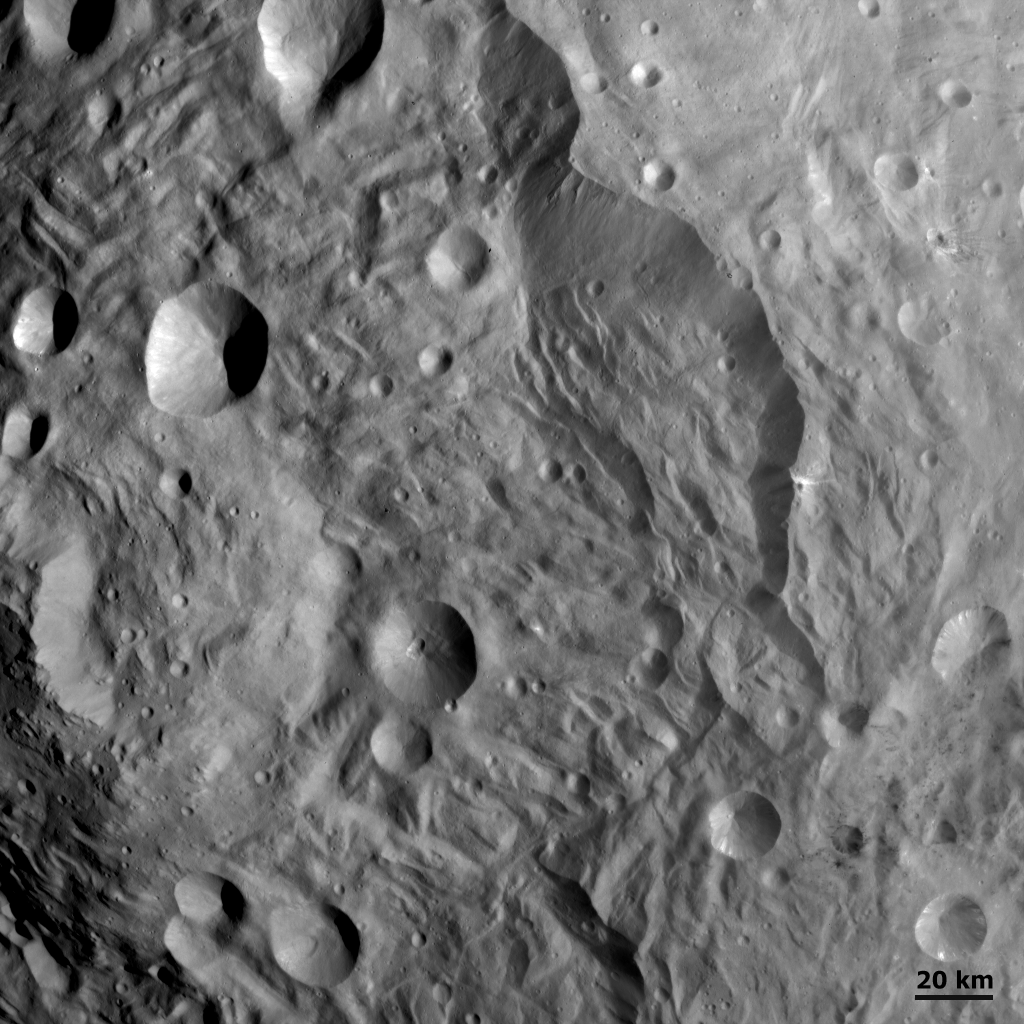

Scarps, Hummocky Terrain and Impacts at Vesta’s South Pole

This detail of a Dawn FC (framing camera) image shows scarps, hummocky (e.g. wavy/undulating) terrain and impacts in Vesta’s south polar region. The large scarps are most visible in the top right and bottom left parts of the image and partially surround this southern region. Slumping features and landslides can be clearly seen near the base of the largest scarp in the top right of the image. The hummocky terrain near the scarps is probably due to landsliding, but it is unlikely that this mechanism formed all of the hummocky terrain. Impacts have resulted in both the scarps and hummocky terrain being covered in many craters ranging from small to large in diameter. Counting the distribution of these craters can help to date the various parts of Vesta’s surface.

NASA’s Dawn spacecraft obtained this image with its framing camera on August 17th 2011. This image was taken through the camera’s clear filter. The distance to the surface is 2740km and the image resolution is about 260 meters per pixel.

The Dawn mission to Vesta and Ceres is managed by NASA’s Jet Propulsion Laboratory, a division of the California Institute of Technology, Pasadena, Calif., for NASA’s Science Mission Directorate, Washington. UCLA is responsible for overall Dawn mission science. The Dawn framing cameras were developed and built under the leadership of the Max Planck Institute for Solar System Research, Katlenburg-Lindau, Germany, with significant contributions by DLR German Aerospace Center, Institute of Planetary Research, Berlin, and in coordination with the Institute of Computer and Communication Network Engineering, Braunschweig. The Framing Camera project is funded by the Max Planck Society, DLR, and NASA/JPL.

Credit: NASA/JPL-Caltech/UCLA/MPS/DLR/IDA